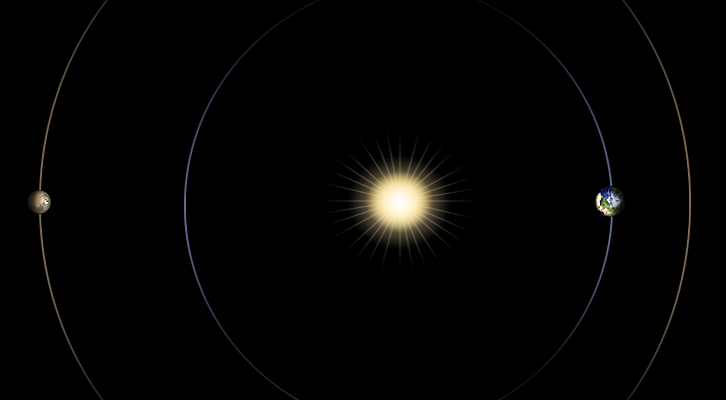

Geometry of Mars Solar Conjunction

This diagram illustrates the positions of Mars, Earth and the sun during a period that occurs approximately every 26 months, when Mars passes almost directly behind the sun from Earth’s perspective. This arrangement, and the period during which it occurs, is called Mars solar conjunction. Radio transmissions between the two planets during conjunction are at risk of being corrupted by the sun’s interference, so NASA Mars missions have a moratorium on sending commands to spacecraft on the surface of Mars or in orbit around Mars.

Credit: NASA/JPL-Caltech